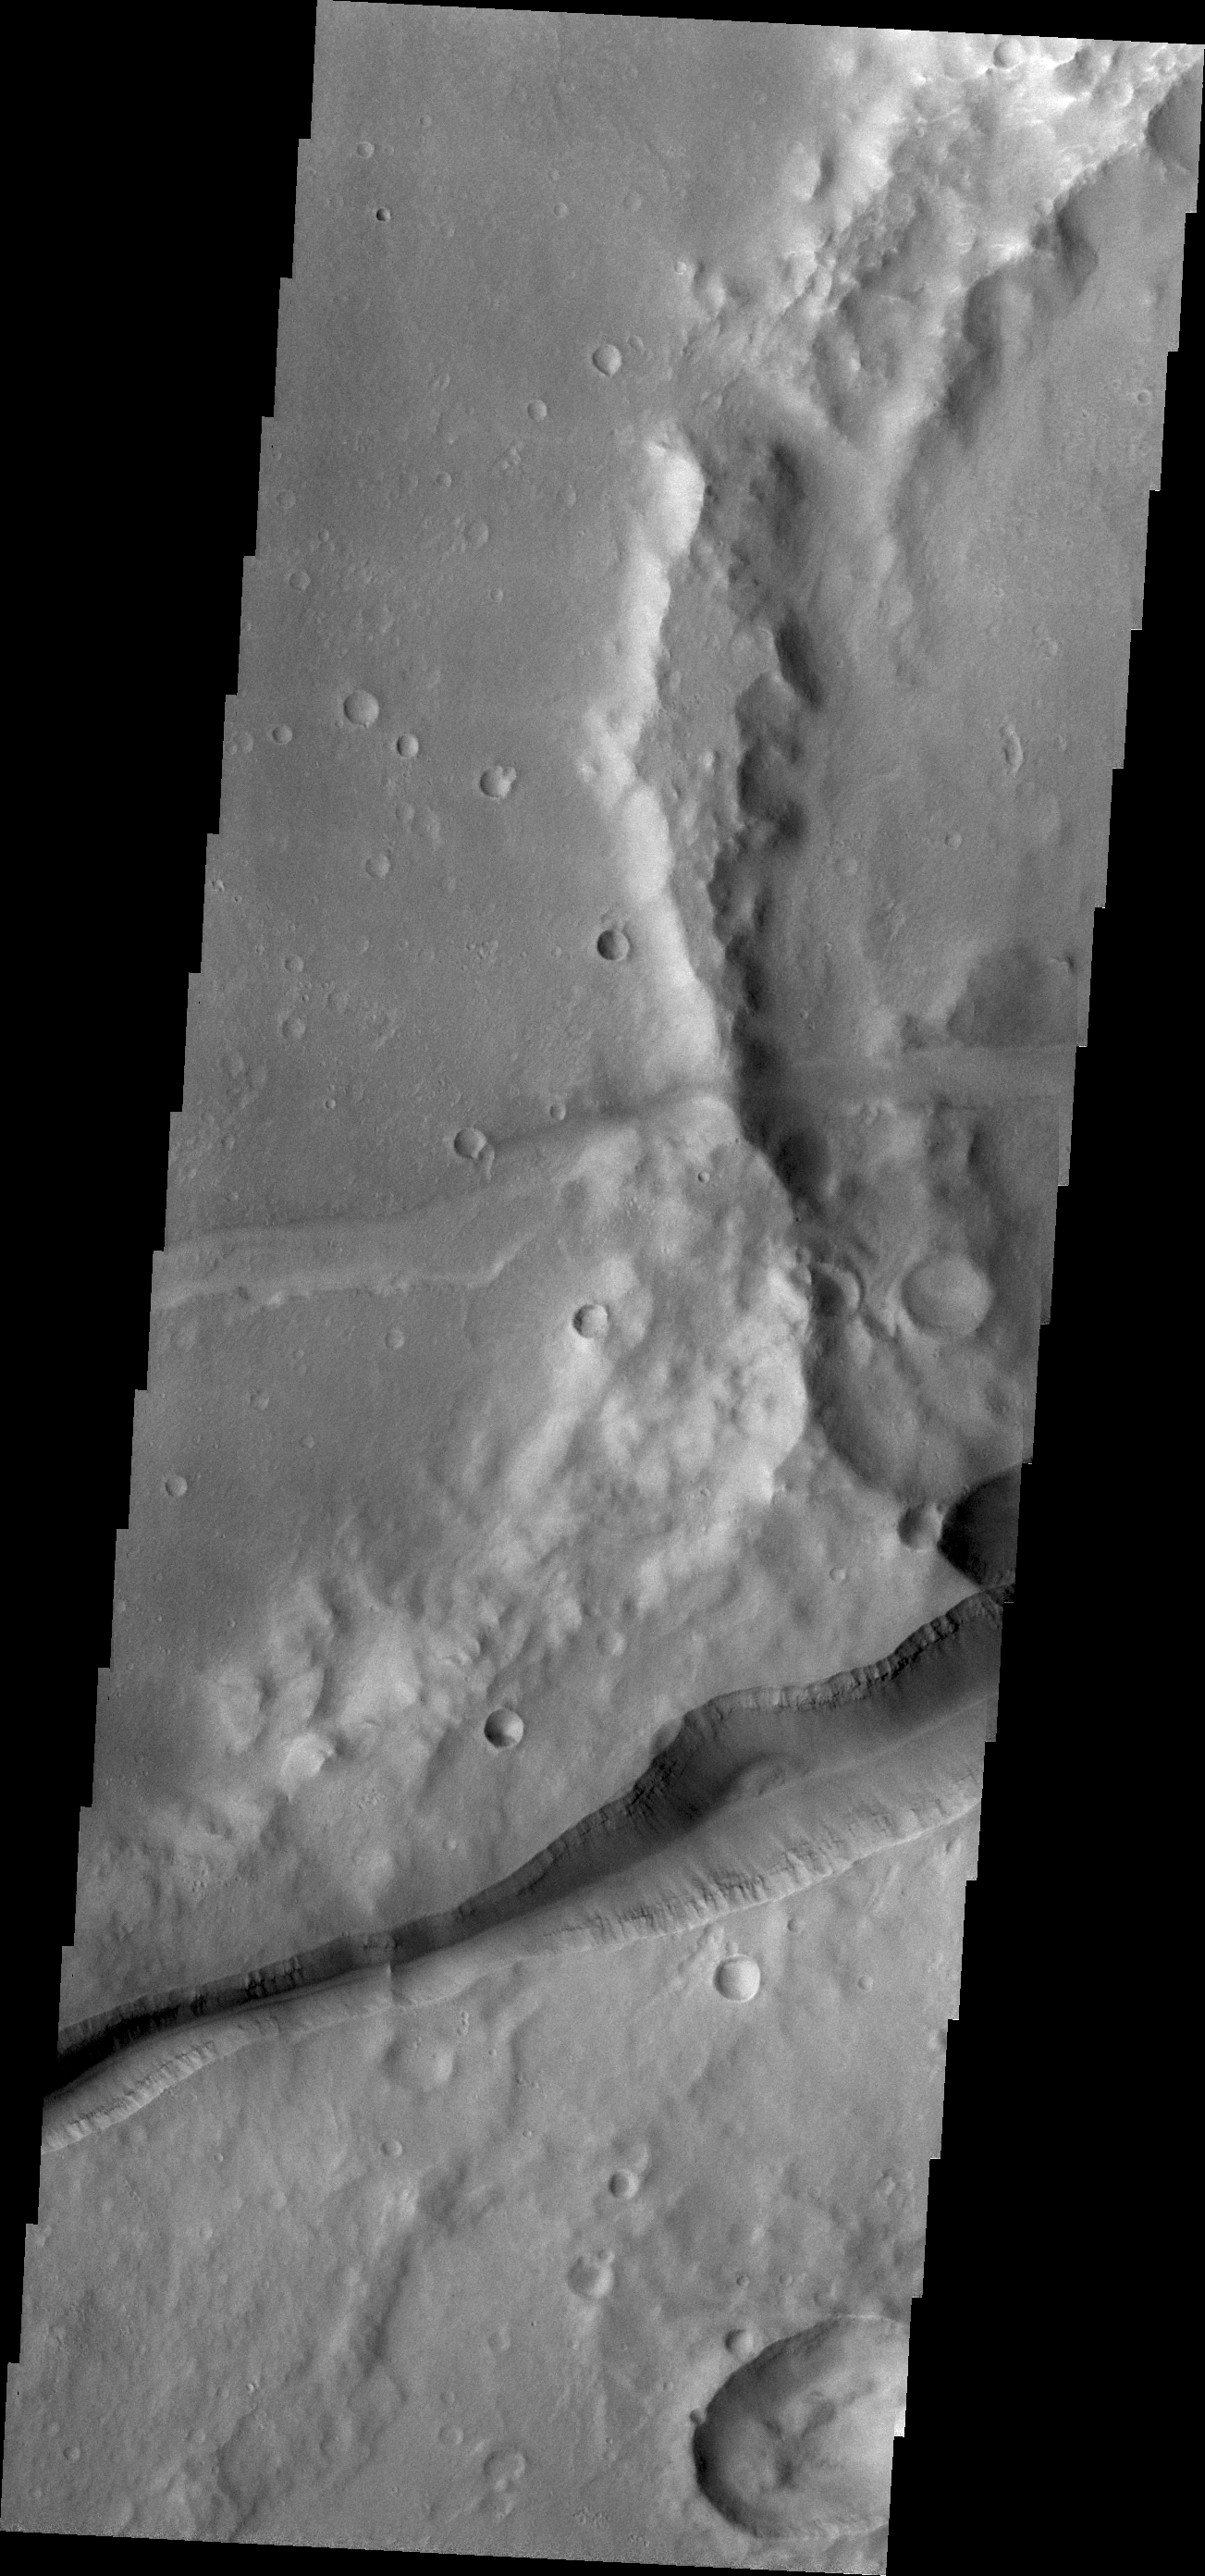

Memnonia Fossae

Huge fractures cutting through the surface of Terra Sirenum are called Memnonia Fossae. The term fossa(e) means linear depression.

Credit: NASA/JPL/ASU